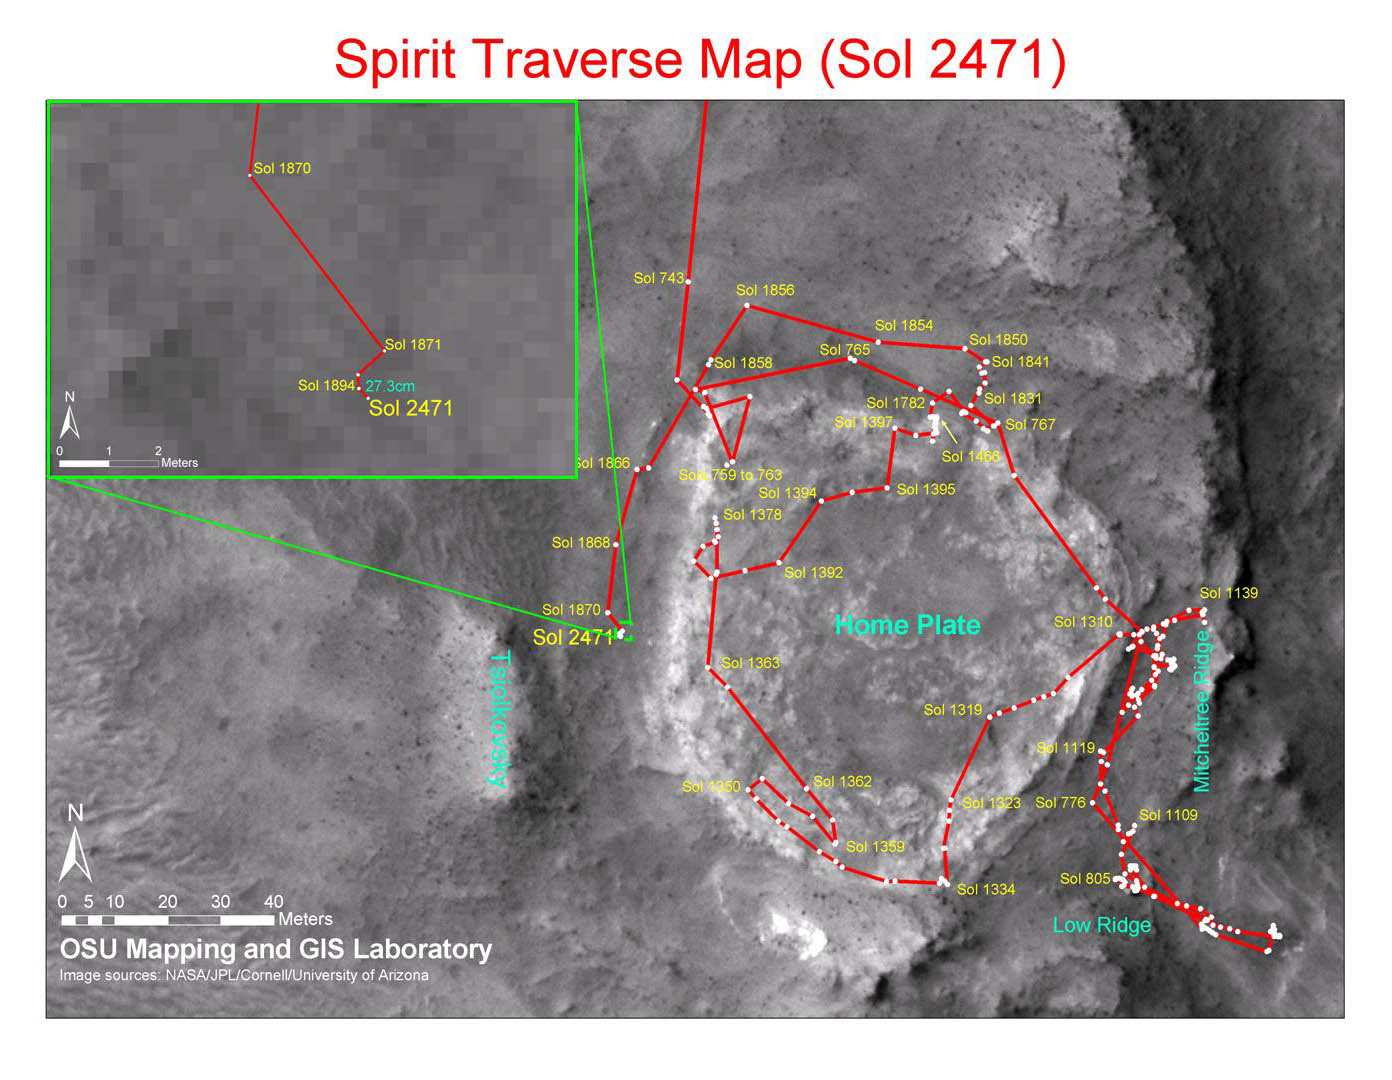

Spirit Traverse Map, Sol 2471

This map shows the path that NASA’s Mars Exploration Rover Spirit followed from the 743rd Martian day, or sol, of its work on Mars (Feb. 4, 2009) to Sol 2471 (Dec. 15, 2010). Spirit has been at a sand-trap location called “Troy” since April 2009 and has not communicated since March 2010. Communication attempts continue because the rover may be in a low-power hibernation mode and able to resume communications when available solar power increases during southern Mars spring.

The base map is imagery from the Context Camera on NASA’s Mars Reconnaissance Orbiter.

Spirit completed its three-month prime mission in April 2004.

Credit: NASA/JPL-Caltech/MSSS/Cornell/Ohio State Univ.